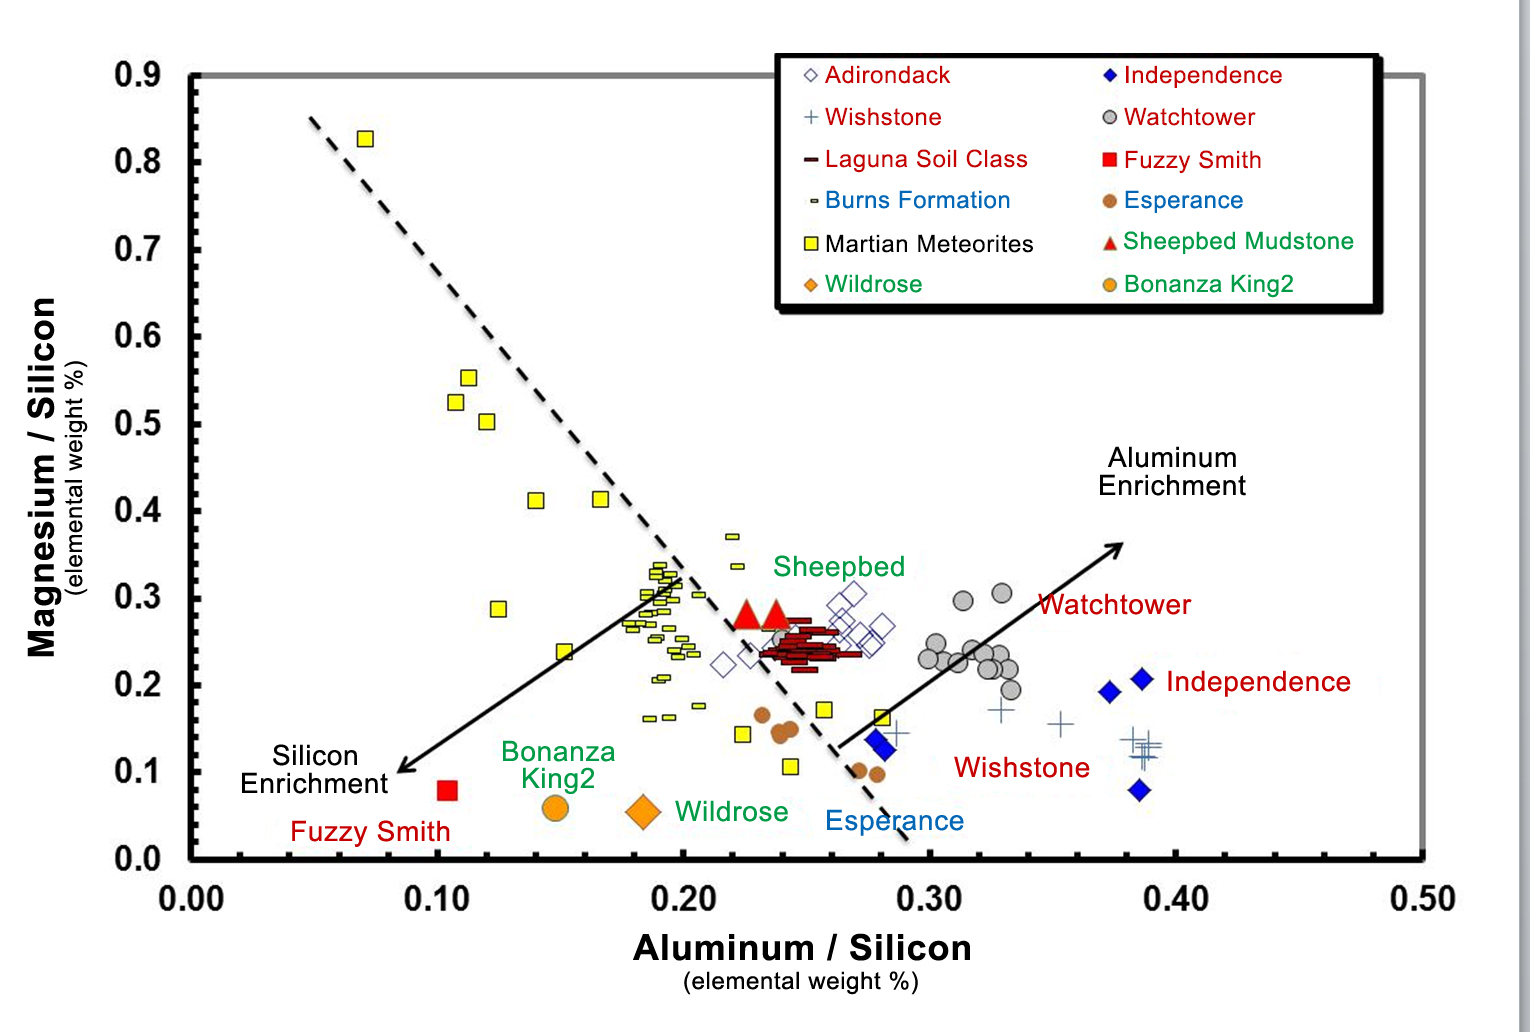

Martian Rocks Rich in Silicon

Data from the Alpha Particle X-ray Spectrometer (APXS) instrument on NASA’s Mars rover Curiosity show an unusual enrichment of silicon in the rocks dubbed “Wildrose” and “Bonanza King,” relative to other rocks studied at Gale Crater on Mars, where the rover landed. This same enrichment had been seen by earlier missions to Mars (labeled in red), and even in Mars meteorites (black). The Bonanza King rock is most similar to “Fuzzy Smith” in silicon abundance. Fuzzy Smith, studied by the rover Spirit at Gusev Crater, indicated a past aqueous environment.

NASA’s Jet Propulsion Laboratory, a division of the California Institute of Technology, Pasadena, manages the Mars Science Laboratory Project for NASA’s Science Mission Directorate, Washington. JPL designed and built the project’s Curiosity rover.

Credit: NASA/JPL-Caltech/ University of Guelph